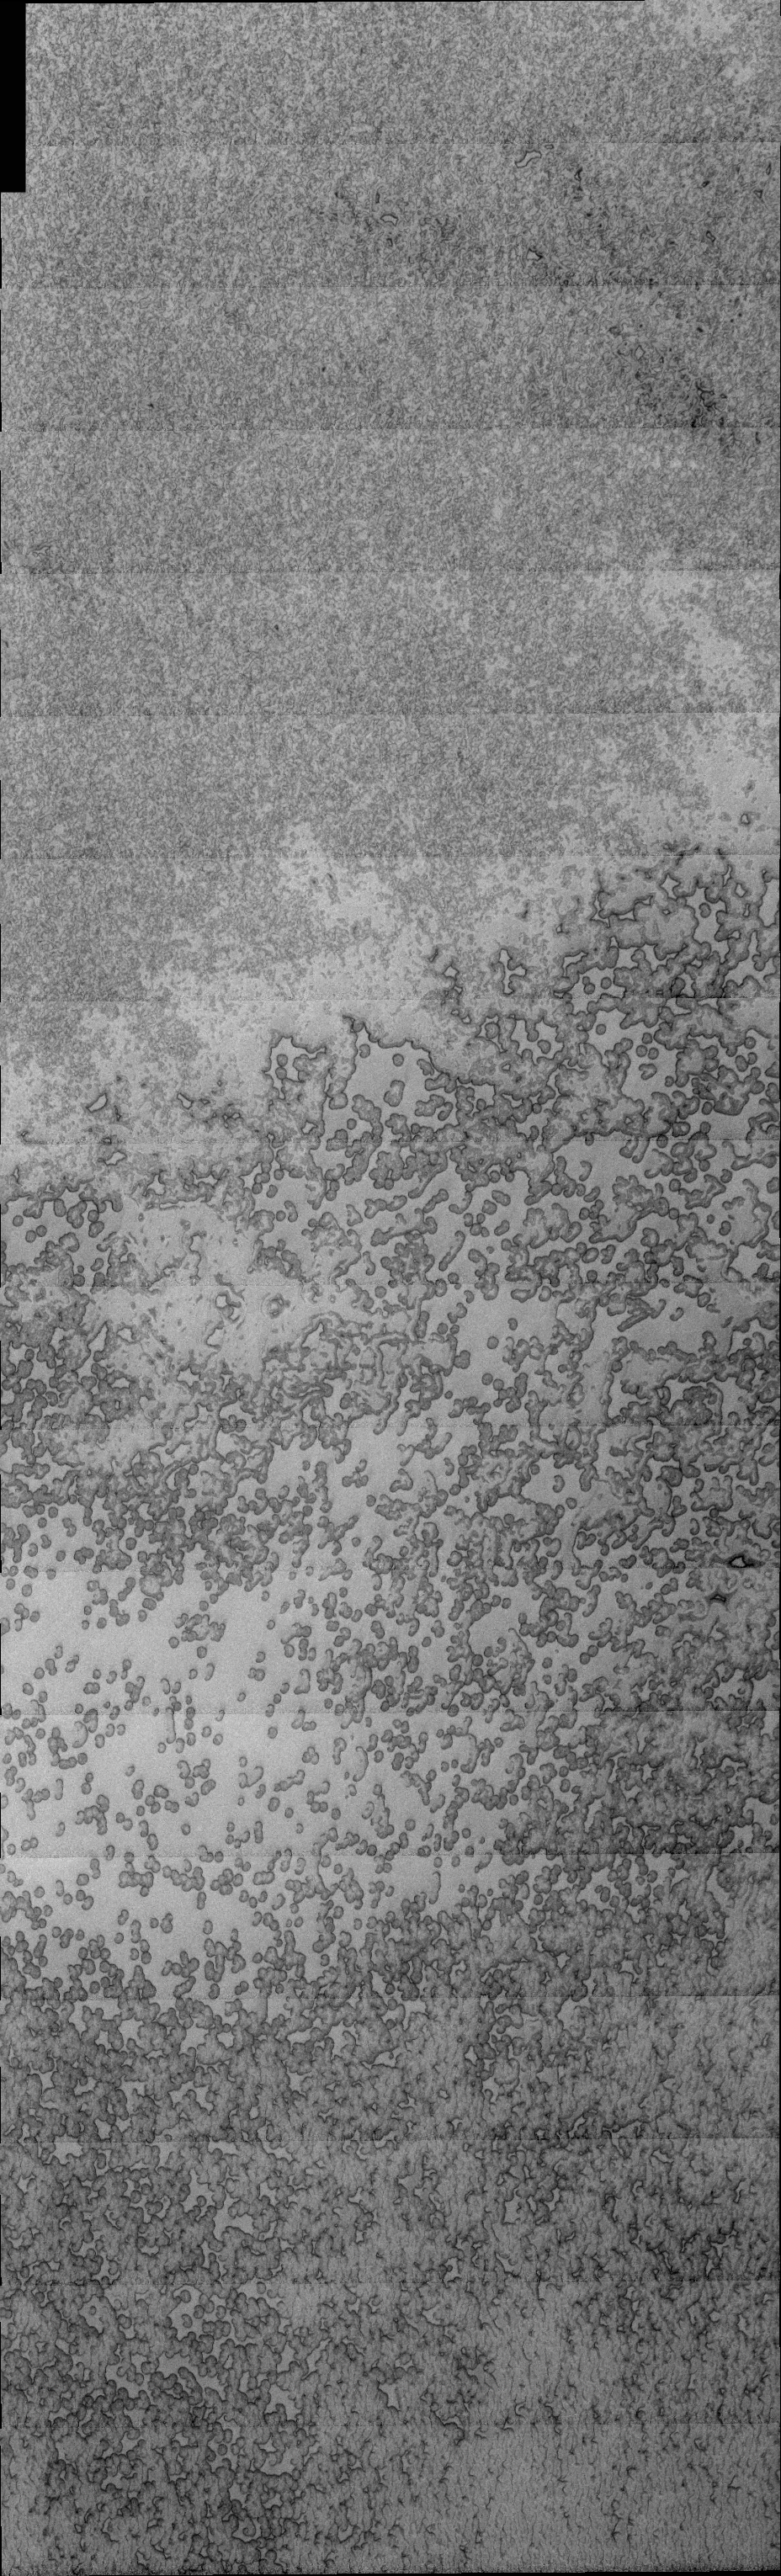

South-Pole Swiss Cheese

Released 9 March 2004

The Odyssey spacecraft has completed a full Mars year of observations of the red planet. For the next several weeks the Image of the Day will look back over this first mars year. It will focus on four themes: 1) the poles – with the seasonal changes seen in the retreat and expansion of the caps; 2) craters – with a variety of morphologies relating to impact materials and later alteration, both infilling and exhumation; 3) channels – the clues to liquid surface flow; and 4) volcanic flow features. While some images have helped answer questions about the history of Mars, many have raised new questions that are still being investigated as Odyssey continues collecting data as it orbits Mars.

This image was collected December 29, 2003 during the southern summer season. This image shows the surface texture that the ice cap develops after long term sun exposure. The central portion of the image has an appearance similar to swiss cheese and represents surface ice loss.

Image information: VIS instrument. Latitude 86.9, Longitude 356.4 East (3.6 West). 19 meter/pixel resolution.

Note: this THEMIS visual image has not been radiometrically nor geometrically calibrated for this preliminary release. An empirical correction has been performed to remove instrumental effects. A linear shift has been applied in the cross-track and down-track direction to approximate spacecraft and planetary motion. Fully calibrated and geometrically projected images will be released through the Planetary Data System in accordance with Project policies at a later time.

NASA’s Jet Propulsion Laboratory manages the 2001 Mars Odyssey mission for NASA’s Office of Space Science, Washington, D.C. The Thermal Emission Imaging System (THEMIS) was developed by Arizona State University, Tempe, in collaboration with Raytheon Santa Barbara Remote Sensing. The THEMIS investigation is led by Dr. Philip Christensen at Arizona State University. Lockheed Martin Astronautics, Denver, is the prime contractor for the Odyssey project, and developed and built the orbiter. Mission operations are conducted jointly from Lockheed Martin and from JPL, a division of the California Institute of Technology in Pasadena.

Credit: NASA/JPL/Arizona State University